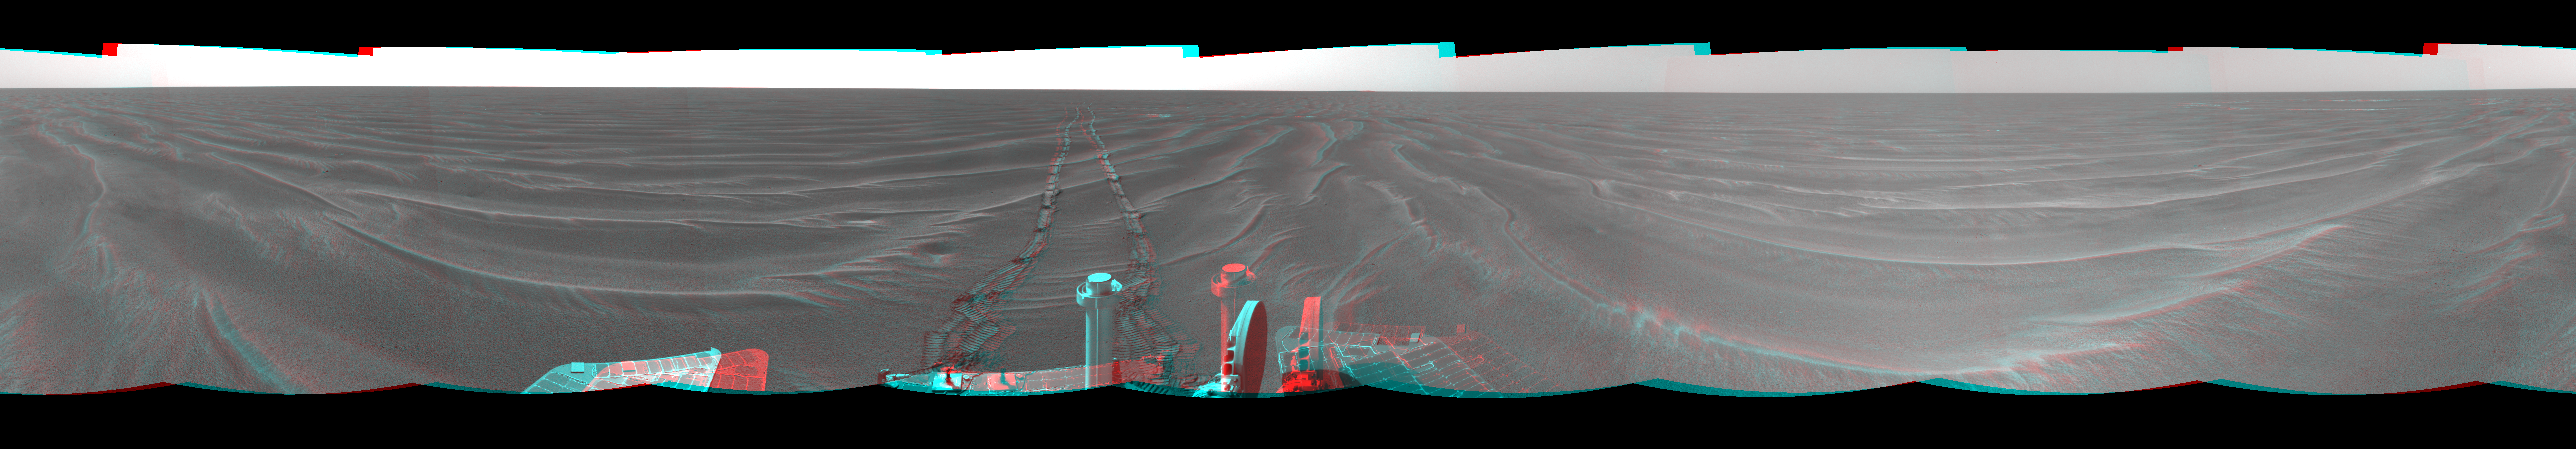

Opportunity View on Sol 398 (3-D)

Figure 1

NASA’s Mars Exploration Rover Opportunity used its navigation camera to take the images combined into this 360-degree view of the rover’s surroundings on the 398th martian day, or sol, of its surface mission (March 7, 2005). Opportunity drove 95 meters (312 feet) toward “Vostok Crater” that sol before taking the images. The drive was done in four steps: three “blind-drive” segments followed by a segment using the rover’s autonomous navigation. This location is catalogued as Opportunity’s site 49. This three-dimensional view is presented as a cylindrical-perspective projection with geometric and brightness seam correction.

Figure 1 is the left-eye view of a stereo pair and Figure 2 is the right-eye view of a stereo pair.

Credit: NASA/JPL